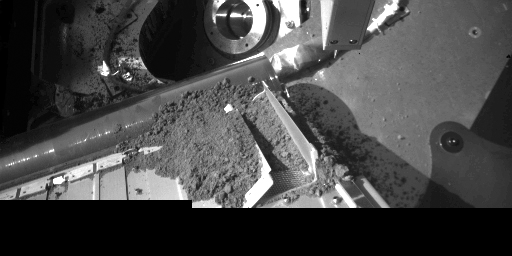

Robotic Arm Camera Image of the South Side of the Thermal and Evolved-Gas Analyzer (Door TA4 receiving sample)

The Thermal and Evolved-Gas Analyzer (TEGA) instrument aboard NASA’s Phoenix Mars Lander is shown with one set of oven doors open and dirt from a sample delivery. After the “seventh shake” of TEGA, a portion of the dirt sample entered the oven via a screen for analysis. This image was taken by the Robotic Arm Camera on Sol 18 (June 13, 2008), or 18th Martian day of the mission.

The Phoenix Mission is led by the University of Arizona, Tucson, on behalf of NASA. Project management of the mission is by NASA’s Jet Propulsion Laboratory, Pasadena, Calif. Spacecraft development is by Lockheed Martin Space Systems, Denver.

Photojournal Note: As planned, the Phoenix lander, which landed May 25, 2008 23:53 UTC, ended communications in November 2008, about six months after landing, when its solar panels ceased operating in the dark Martian winter.

Credit: NASA/JPL-Caltech/University of Arizona/Max Planck Institute